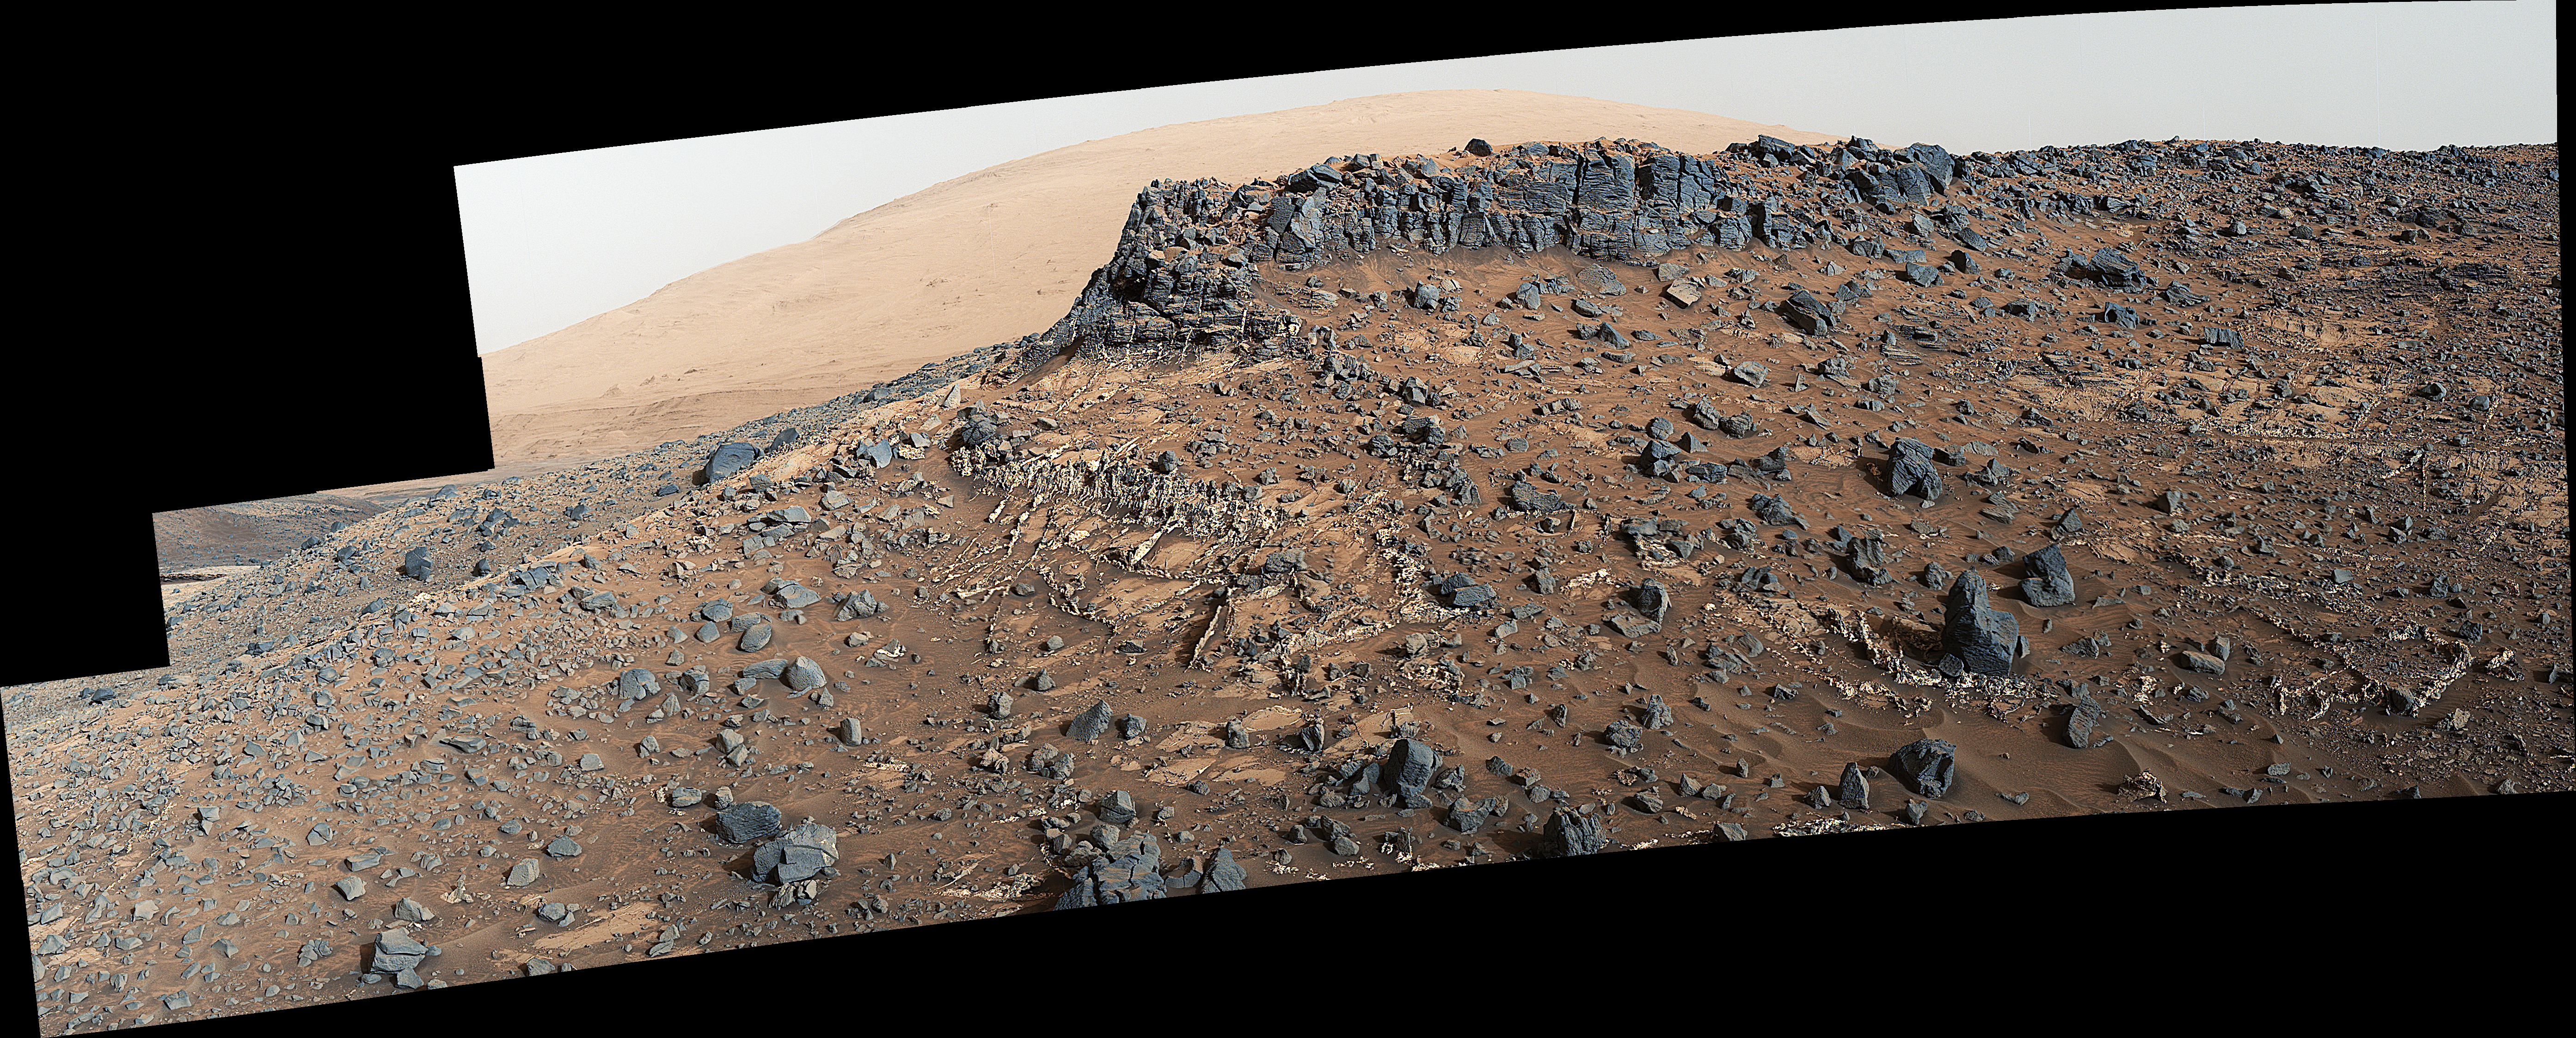

Veiny ‘Garden City’ Site and Surroundings on Mount Sharp, Mars

This view from the Mast Camera (Mastcam) on NASA’s Curiosity Mars rover shows a site with a network of prominent mineral veins below a cap rock ridge on lower Mount Sharp.

Researchers used the rover in March 2015 to examine the structure and composition of the crisscrossing veins at the “Garden City” site in the center of this scene. For geologists, the vein complex offers a three-dimensional exposure of mineralized fractures in a geological setting called the Pahrump section of the Lower Murray Formation. Curiosity spent several months examining sites in the Pahrump section below this site, before arriving at Garden City.

Mineral veins such as these form where fluids move through fractured rocks, depositing minerals in the fractures and affecting chemistry of the surrounding rock. In this case, the veins have been more resistant to erosion than the surrounding host rock.

The component images of this mosaic view were taken by the left-eye camera of Mastcam on March 27, 2015, during the 938th Martian day, or sol, of Curiosity’s work on Mars. The scene is presented with a color adjustment that approximates white balancing, to resemble how the rocks would appear under daytime lighting conditions on Earth.

For scale, the cap rock scarp is about 3 feet (1 meter) tall.

Figure 1 includes scale bars of 1 meter (3.3 feet) vertically and 2 meters (6.7 feet) horizontally.

Malin Space Science Systems, San Diego, built and operates Curiosity’s Mastcam. NASA’s Jet Propulsion Laboratory, a division of the California Institute of Technology, Pasadena, built the rover and manages the project for NASA’s Science Mission Directorate, Washington.

Credit: NASA/JPL-Caltech/MSSS